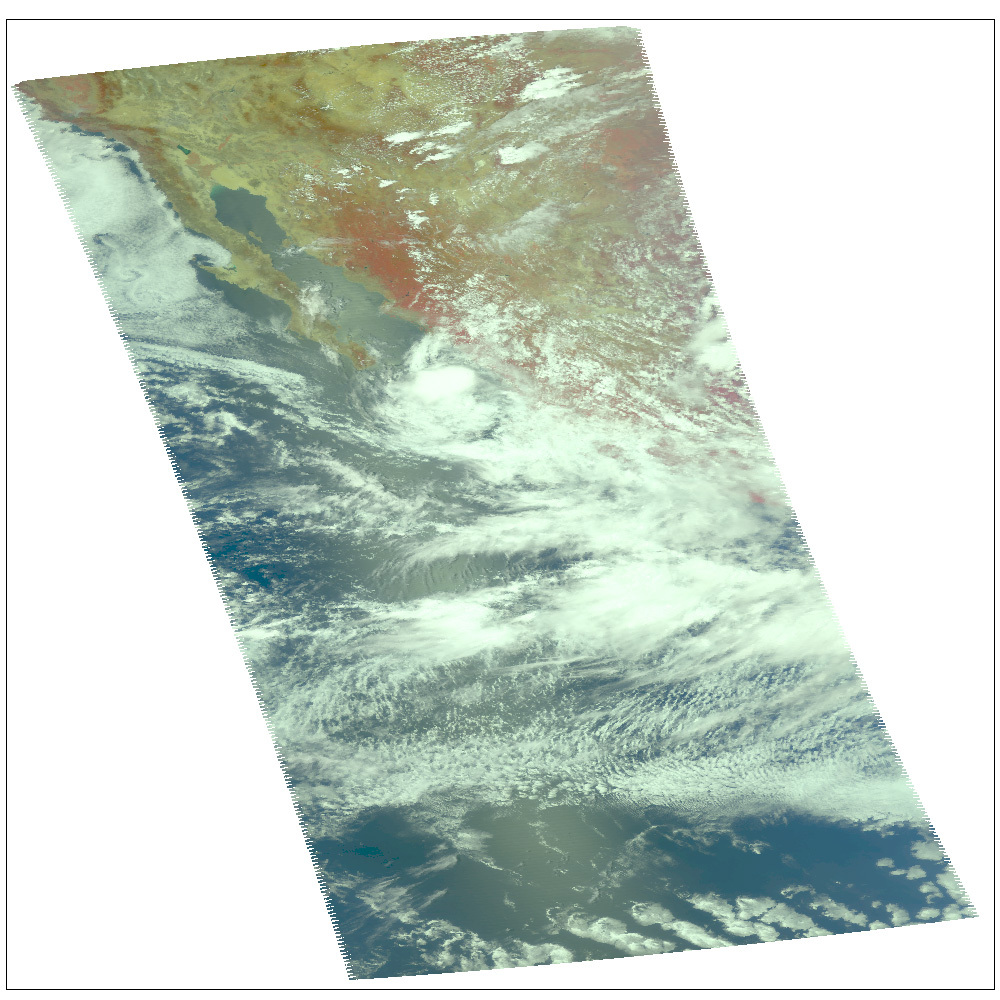

Hurricane Dean

Location: The coast of Mexico from Manzanillo to Mazatlan
Categorization: Tropical Depression
Sustained Winds: 35 mph (56 km/hr)

AIRS Weather Snapshot for Hurricane Dean

Infrared Images
Because infrared radiation does not penetrate through clouds, AIRS infrared images show either the temperature of the cloud tops or the surface of the Earth in cloud-free regions. The lowest temperatures (in purple) are associated with high, cold cloud tops that make up the top of the storm. In cloud-free areas the AIRS instrument will receive the infrared radiation from the surface of the Earth, resulting in the warmest temperatures (orange/red).

Microwave Images
In the AIRS microwave imagery, deep blue areas in storms show where the most precipitation occurs, or where ice crystals are present in the convective cloud tops. Outside of these storm regions, deep blue areas may also occur over the sea surface due to its low radiation emissivity. On the other hand, land appears much warmer due to its high radiation emissivity.

Microwave radiation from Earth’s surface and lower atmosphere penetrates most clouds to a greater or lesser extent depending upon their water vapor, liquid water and ice content. Precipitation, and ice crystals found at the cloud tops where strong convection is taking place, act as barriers to microwave radiation. Because of this barrier effect, the AIRS microwave sensor detects only the radiation arising at or above their location in the atmospheric column. Where these barriers are not present, the microwave sensor detects radiation arising throughout the air column and down to the surface. Liquid surfaces (oceans, lakes and rivers) have “low emissivity” (the signal isn’t as strong) and their radiation brightness temperature is therefore low. Thus the ocean also appears “low temperature” in the AIRS microwave images and is assigned the color blue. Therefore deep blue areas in storms show where the most precipitation occurs, or where ice crystals are present in the convective cloud tops. Outside of these storm regions, deep blue areas may also occur over the sea surface due to its low radiation emissivity. Land appears much warmer due to its high radiation emissivity.

Visible/Near-Infrared Images
The AIRS instrument suite contains a sensor that captures radiation in four bands of the visible/near-infrared portion of the electromagetic spectrum. Data from three of these bands are combined to create “visible” images similar to a snapshot taken with your camera.

About AIRS
The Atmospheric Infrared Sounder, AIRS, in conjunction with the Advanced Microwave Sounding Unit, AMSU, senses emitted infrared and microwave radiation from Earth to provide a three-dimensional look at Earth’s weather and climate. Working in tandem, the two instruments make simultaneous observations all the way down to Earth’s surface, even in the presence of heavy clouds. With more than 2,000 channels sensing different regions of the atmosphere, the system creates a global, three-dimensional map of atmospheric temperature and humidity, cloud amounts and heights, greenhouse gas concentrations, and many other atmospheric phenomena. Launched into Earth orbit in 2002, the AIRS and AMSU instruments fly onboard NASA’s Aqua spacecraft and are managed by NASA’s Jet Propulsion Laboratory in Pasadena, Calif., under contract to NASA. JPL is a division of the California Institute of Technology in Pasadena.

Credit: NASA/JPL